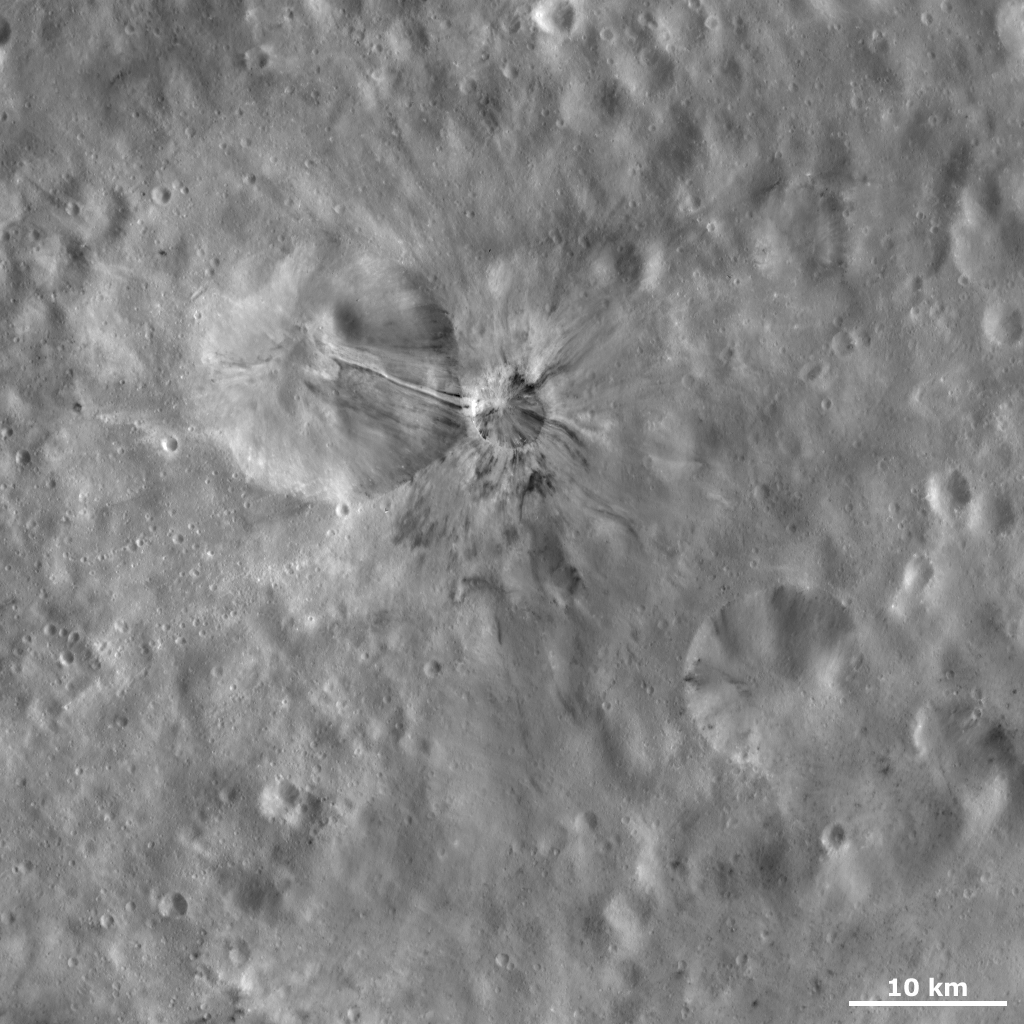

Aelia Crater

This Dawn framing camera (FC) image of Vesta shows Aelia crater, which is the small crater roughly in the center of the image. There is a larger, more degraded crater to the left of Aelia. Dark and bright material crops out from Aelia’s rim and slumps towards its center and also extends in rays outside of the crater’s rim for up to approximately 7 kilometers (4.4 miles). This dark and bright material is concentrated into bands, each of which is less than 1 kilometer (0.6 mile) in width. One particularly striking band originates on the left side of Aelia’s rim and then slumps down into the neighboring, degraded crater. This band consists of a central band of bright material that is flanked by bands of dark material on either side.

This image is located in Vesta’s Lucaria Tholus quadrangle, in Vesta’s southern hemisphere. NASA’s Dawn spacecraft obtained this image with its framing camera on Oct. 23, 2011. This image was taken through the camera’s clear filter. The distance to the surface of Vesta is 700 kilometers (435 miles) and the image has a resolution of about 63 meters (207 feet) per pixel. This image was acquired during the HAMO (high-altitude mapping orbit) phase of the mission.

The Dawn mission to Vesta and Ceres is managed by NASA’s Jet Propulsion Laboratory, a division of the California Institute of Technology in Pasadena, for NASA’s Science Mission Directorate, Washington D.C. UCLA is responsible for overall Dawn mission science. The Dawn framing cameras have been developed and built under the leadership of the Max Planck Institute for Solar System Research, Katlenburg-Lindau, Germany, with significant contributions by DLR German Aerospace Center, Institute of Planetary Research, Berlin, and in coordination with the Institute of Computer and Communication Network Engineering, Braunschweig. The Framing Camera project is funded by the Max Planck Society, DLR, and NASA/JPL.

Credit: NASA/JPL-Caltech/UCLA/MPS/DLR/IDA